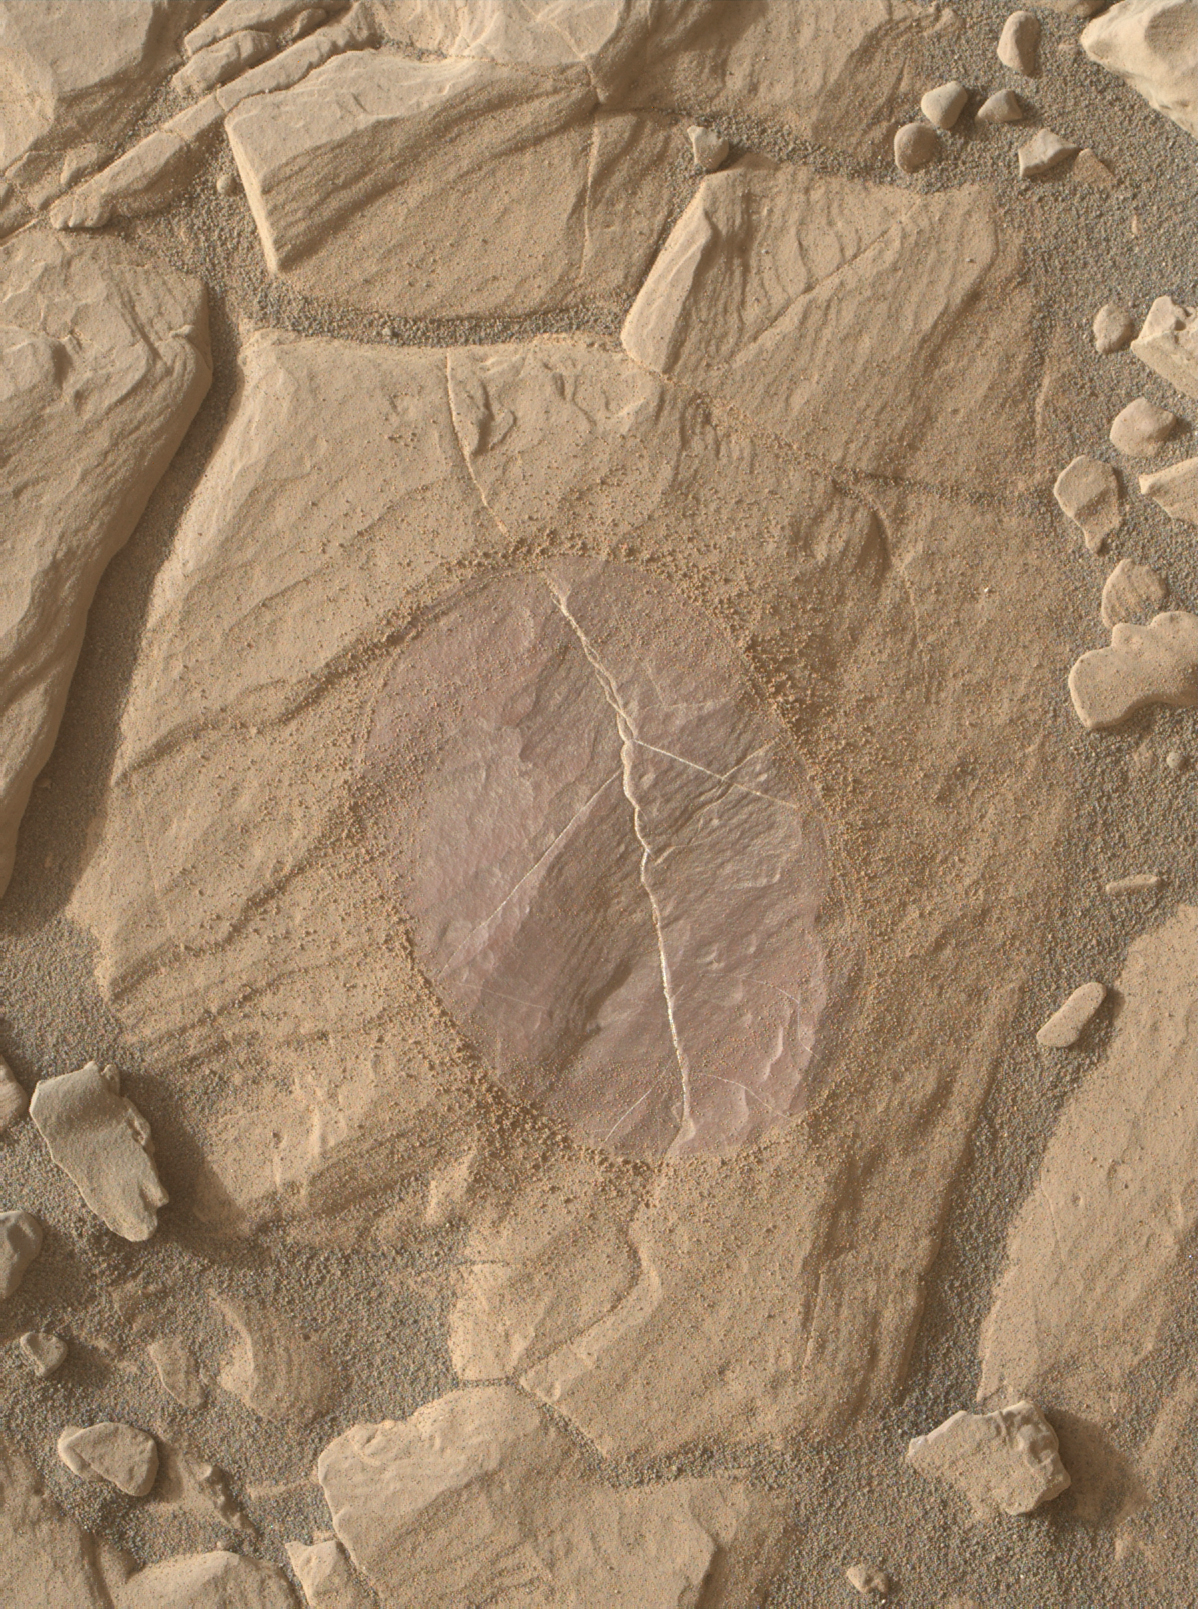

Dust Removal Target on ‘Vera Rubin Ridge’

This image from the Mars Hand Lens Imager (MAHLI) camera on NASA’s Curiosity Mars rover shows effects of using the rover’s wire-bristled Dust Removal Tool (DRT) on a rock target called “Christmas Cove.”

The tool brushed an area about 2.5 inches (6 centimeters) across on Sept. 16, 2017, during the 1,118th Martian day, or sol of Curiosity’s work on Mars. MAHLI took this image later the same sol. Both DRT and MAHLI are on the turret of tools at the end of Curiosity’s arm.

The site is partway up “Vera Rubin Ridge” on lower Mount Sharp, in an area where reconnaissance imaging (see PIA22065) with science filters revealed variability in indications of the mineral hematite. Removing dust from part of the Christmas Cove target was part of an experiment to check whether dust is subduing the apparent indications of hematite in some of the area’s bedrock. The brushed area’s purplish tint in this MAHLI image, accentuated even more when observed with science filters (see PIA22066) of the rover’s Mast Camera, is characteristic of fine-grained hematite.

Brushing of this target also exposed details in the fine layering and bright veins within the bedrock of this part of Vera Rubin Ridge. The image is oriented so that sunlight comes from upper left. Layers are lower (older) toward lower right.

MAHLI was built by Malin Space Science Systems, San Diego. NASA’s Jet Propulsion Laboratory, a division of Caltech in Pasadena, California, manages the Mars Science Laboratory Project for the NASA Science Mission Directorate, Washington. JPL designed and built the project’s Curiosity rover.

Credit: NASA/JPL-Caltech/MSSS